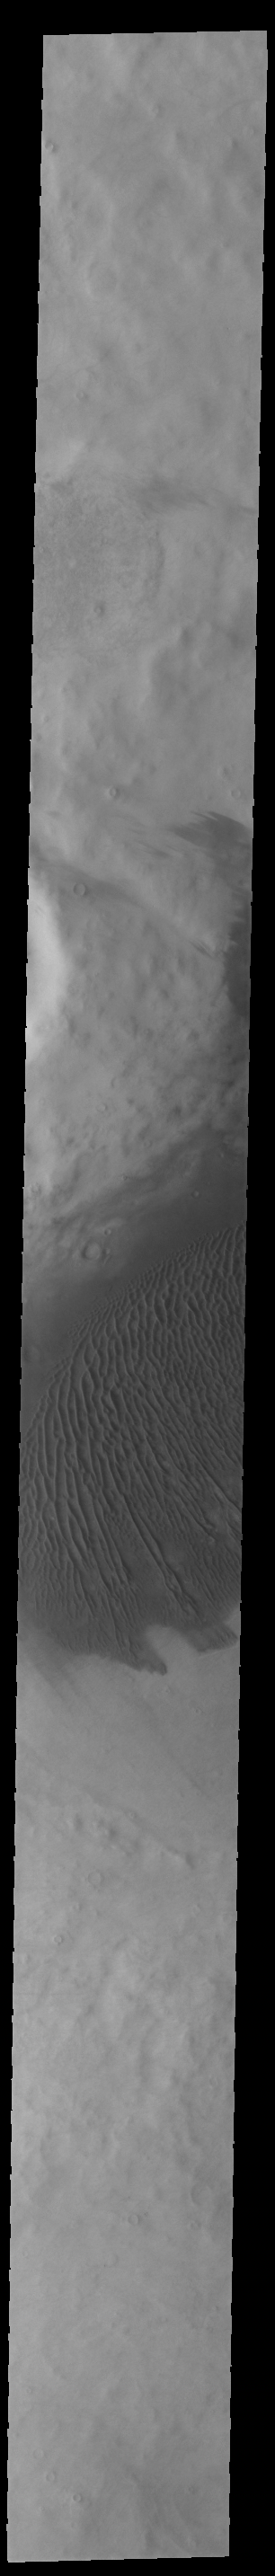

Southern Dunes

Not all dune fields on Mars are located in deep craters. This dune field in southern Cimmeria Terra is located in the very shallow remnants of an old crater. The area is still at a lower elevation than it’s surroundings and can trap sand moving in the region.

Credit: NASA/JPL-Caltech/ASU